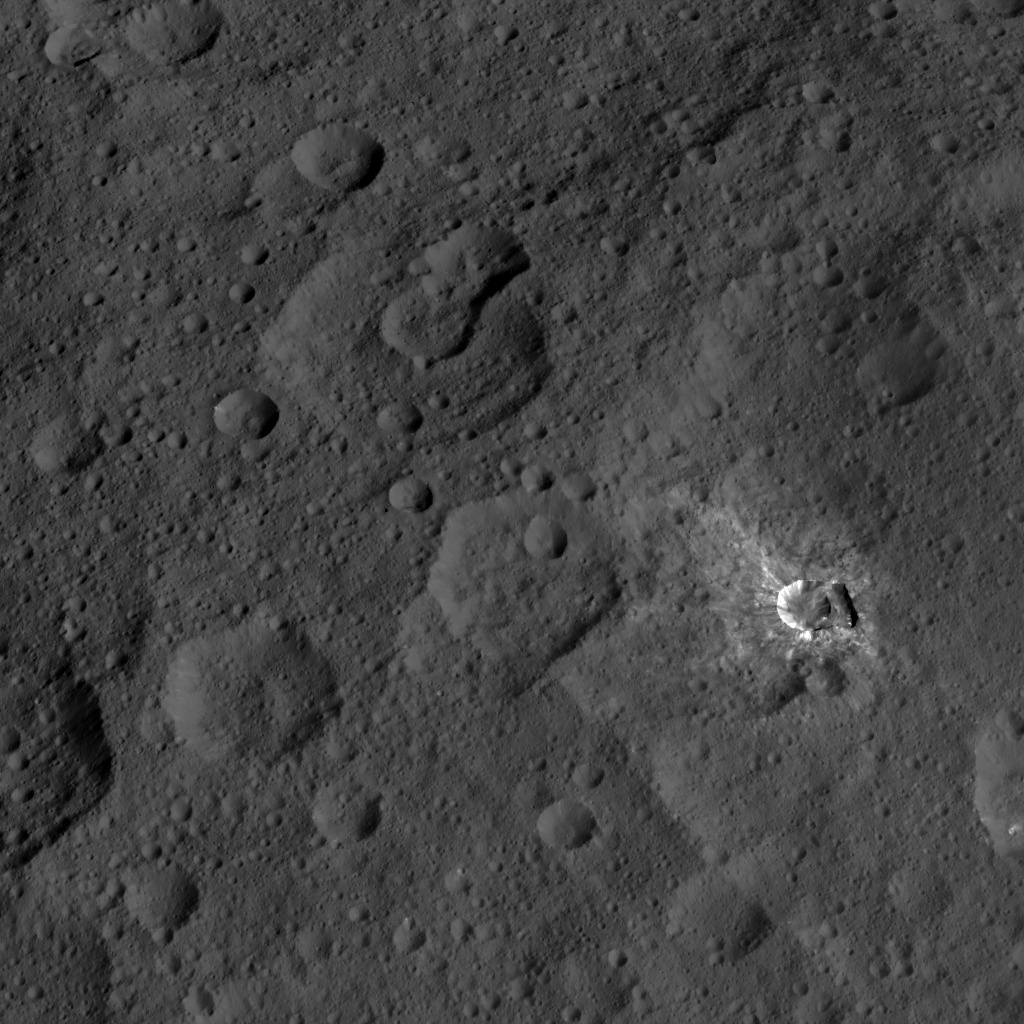

Dawn HAMO Image 29

This image, taken by NASA’s Dawn spacecraft, shows the surface of dwarf planet Ceres from an altitude of 915 miles (1,470 kilometers). The image was taken on September 9, 2015, and has a resolution of 450 feet (140 meters) per pixel.

Dawn’s mission is managed by JPL for NASA’s Science Mission Directorate in Washington. Dawn is a project of the directorate’s Discovery Program, managed by NASA’s Marshall Space Flight Center in Huntsville, Alabama. UCLA is responsible for overall Dawn mission science. Orbital ATK, Inc., in Dulles, Virginia, designed and built the spacecraft. The German Aerospace Center, the Max Planck Institute for Solar System Research, the Italian Space Agency and the Italian National Astrophysical Institute are international partners on the mission team.

Credit: NASA/JPL-Caltech/UCLA/MPS/DLR/IDA